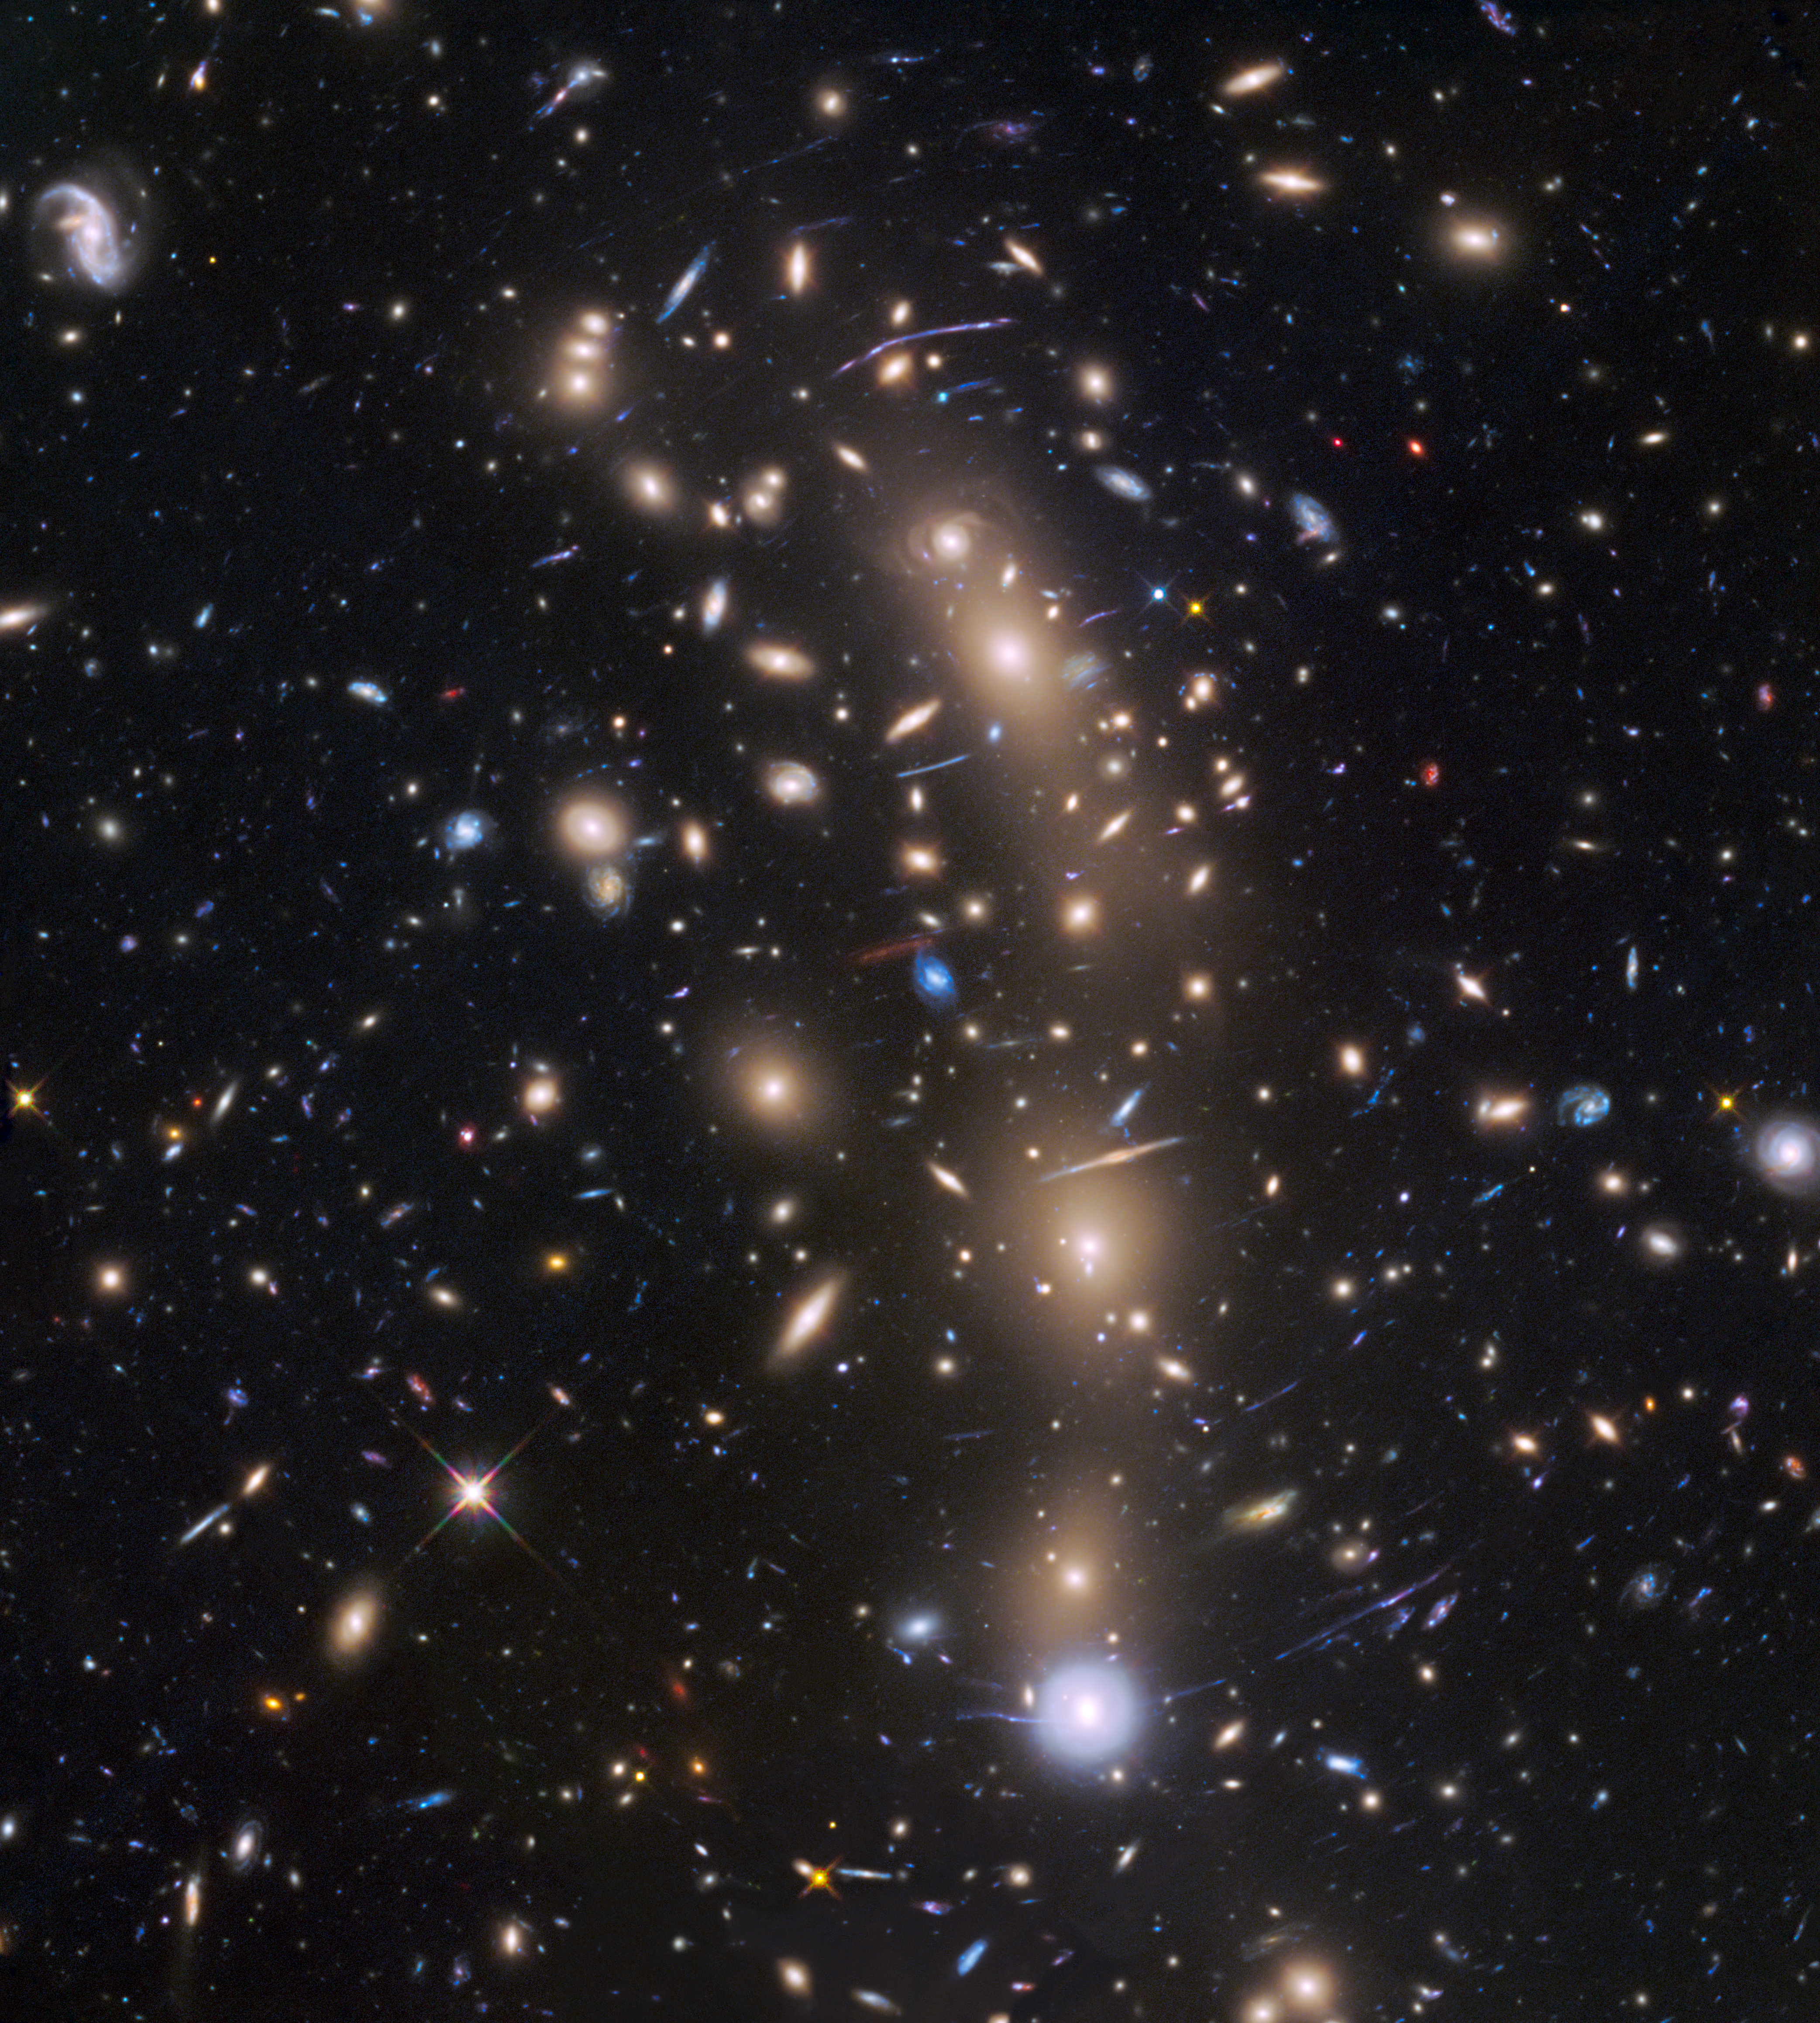

Faint Compact Galaxy in the Early Universe

This is a Hubble Space Telescope view of a very massive cluster of galaxies, MACS J0416.1-2403, located roughly 4 billion light-years away and weighing as much as a million billion suns. The cluster’s immense gravitational field magnifies the image of galaxies far behind it, in a phenomenon called gravitational lensing.

The inset is an image of an extremely faint and distant galaxy that existed only 400 million years after the big bang. It was discovered by Hubble and NASA’s Spitzer Space Telescope. The gravitational lens makes the galaxy appear 20 times brighter than normal. The galaxy is comparable in size to the Large Magellanic Cloud (LMC), a diminutive satellite galaxy of our Milky Way. It is rapidly making stars at a rate ten times faster than the LMC. This might be the growing core of what was to eventually evolve into a full-sized galaxy.

The research team has nicknamed the object Tayna, which means “first-born” in Aymara, a language spoken in the Andes and Altiplano regions of South America.

The Hubble Space Telescope is a project of international cooperation between NASA and the European Space Agency. NASA’s Goddard Space Flight Center in Greenbelt, Maryland, manages the telescope. The Space Telescope Science Institute (STScI) in Baltimore conducts Hubble science operations. STScI is operated for NASA by the Association of Universities for Research in Astronomy, Inc., in Washington.

NASA’s Jet Propulsion Laboratory, Pasadena, California, manages the Spitzer Space Telescope mission for NASA’s Science Mission Directorate in Washington. Science operations are conducted at the Spitzer Science Center at the California Institute of Technology in Pasadena. Spacecraft operations are based at Lockheed Martin Space Systems Company, Littleton, Colorado. Data are archived at the Infrared Science Archive housed at the Infrared Processing and Analysis Center at Caltech. Caltech manages JPL for NASA.

Credit: NASA/ESA/Pontificia Universidad Católica de Chile